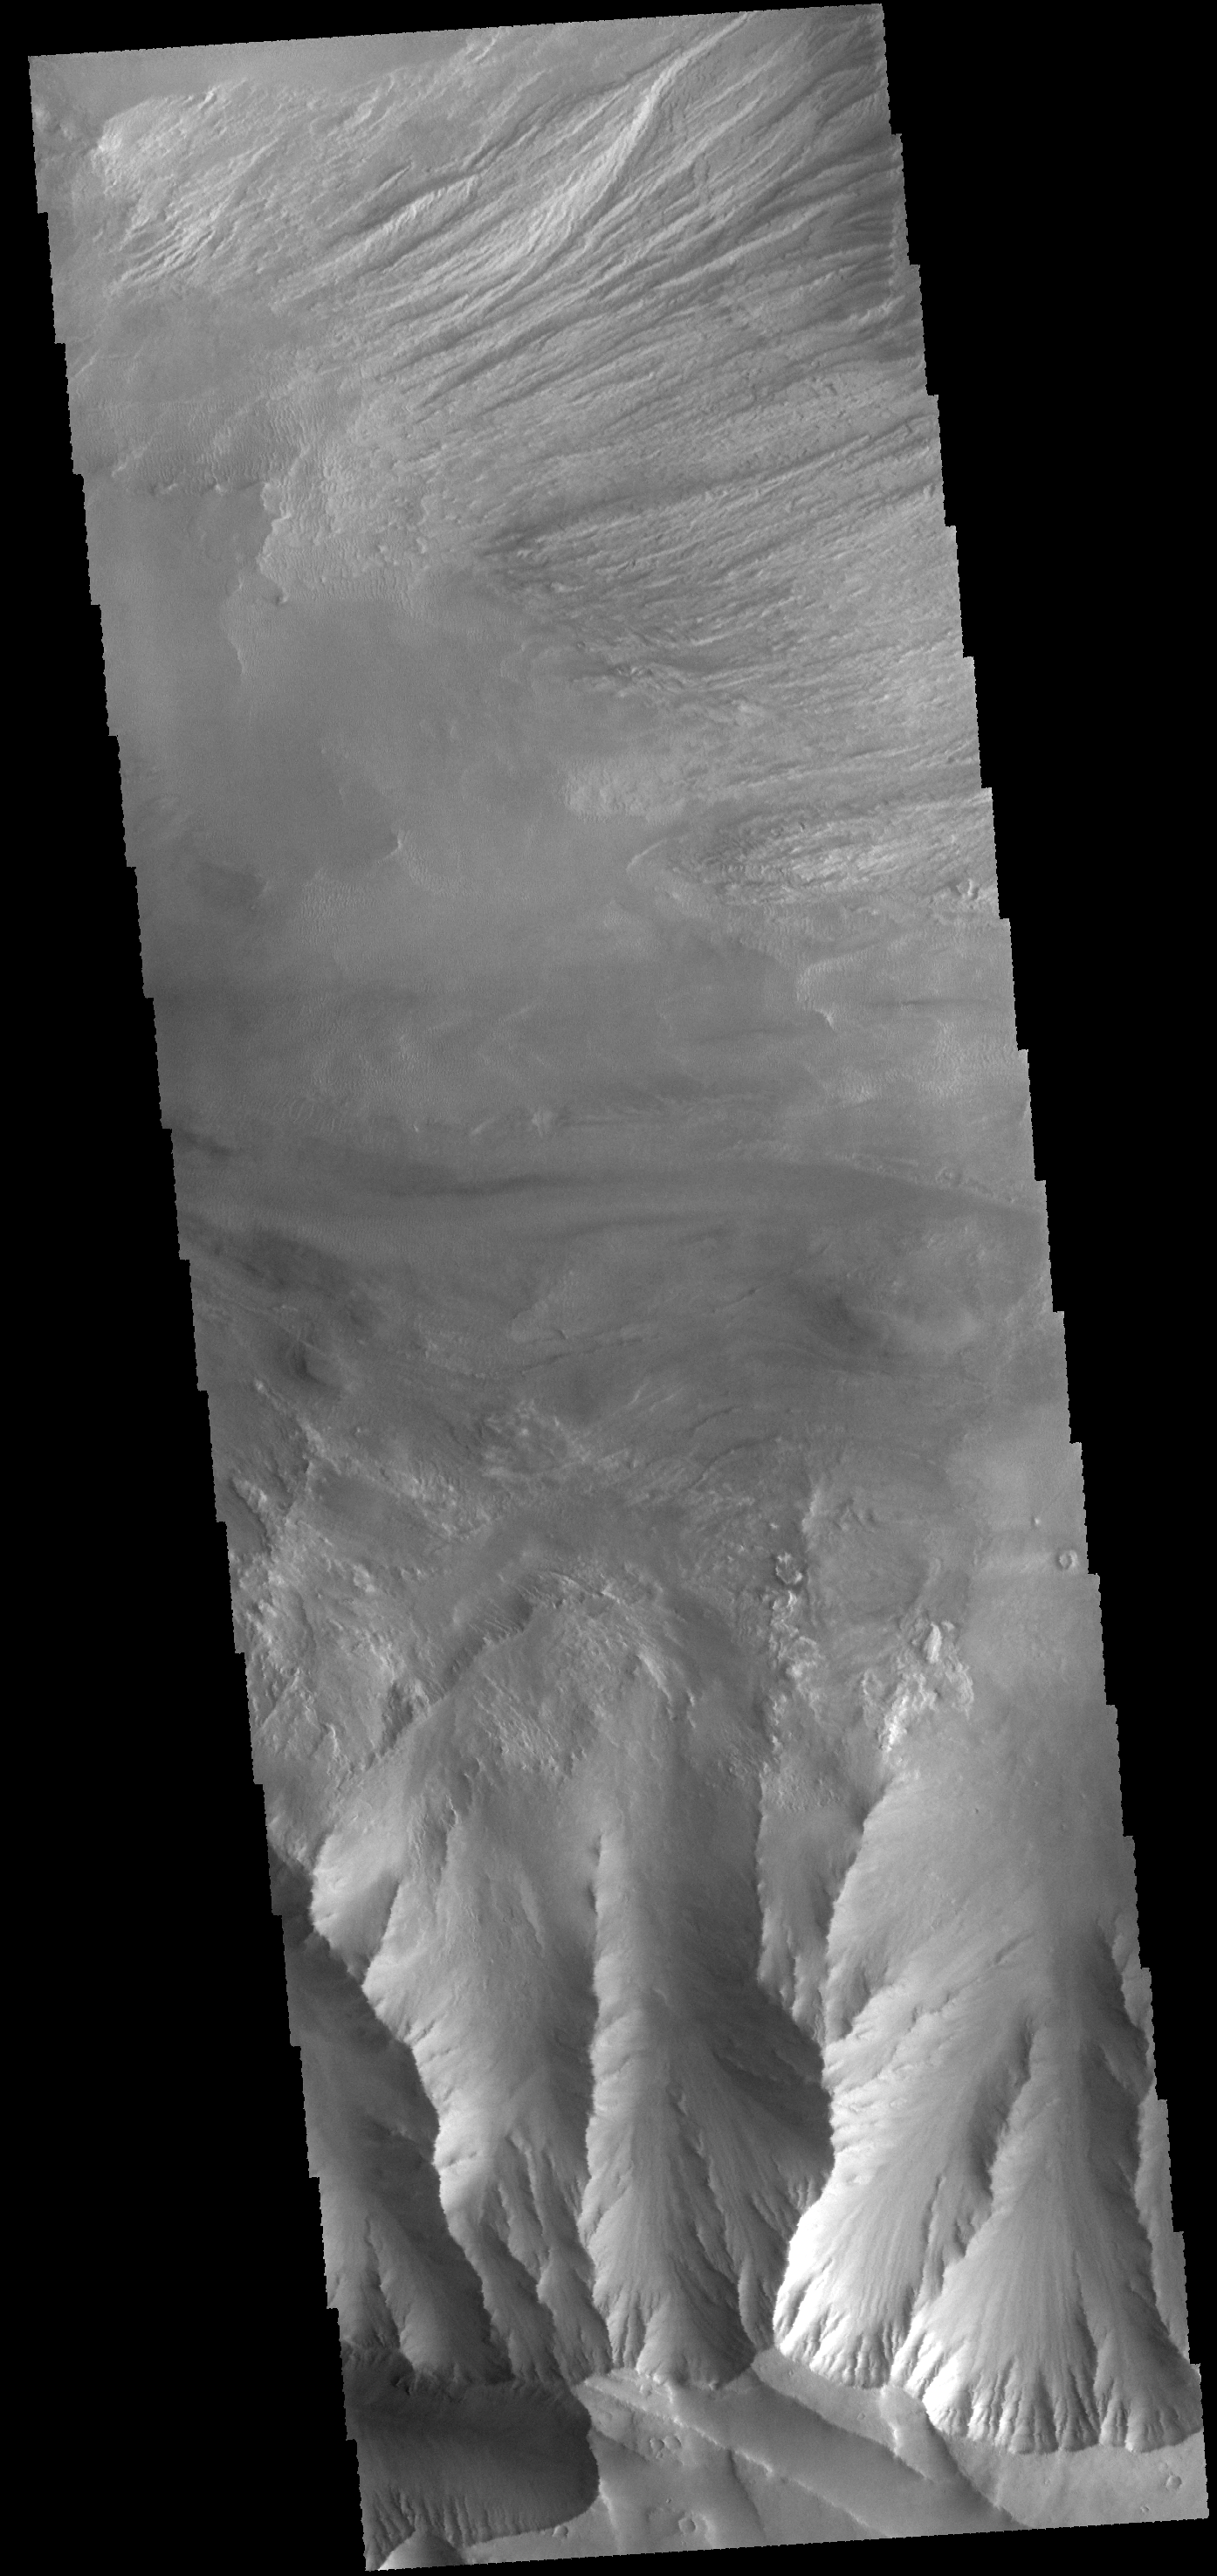

Candor Chasma

This VIS image shows eroded materials on the floor of Candor Chasma.

Credit: NASA/JPL-Caltech/ASU